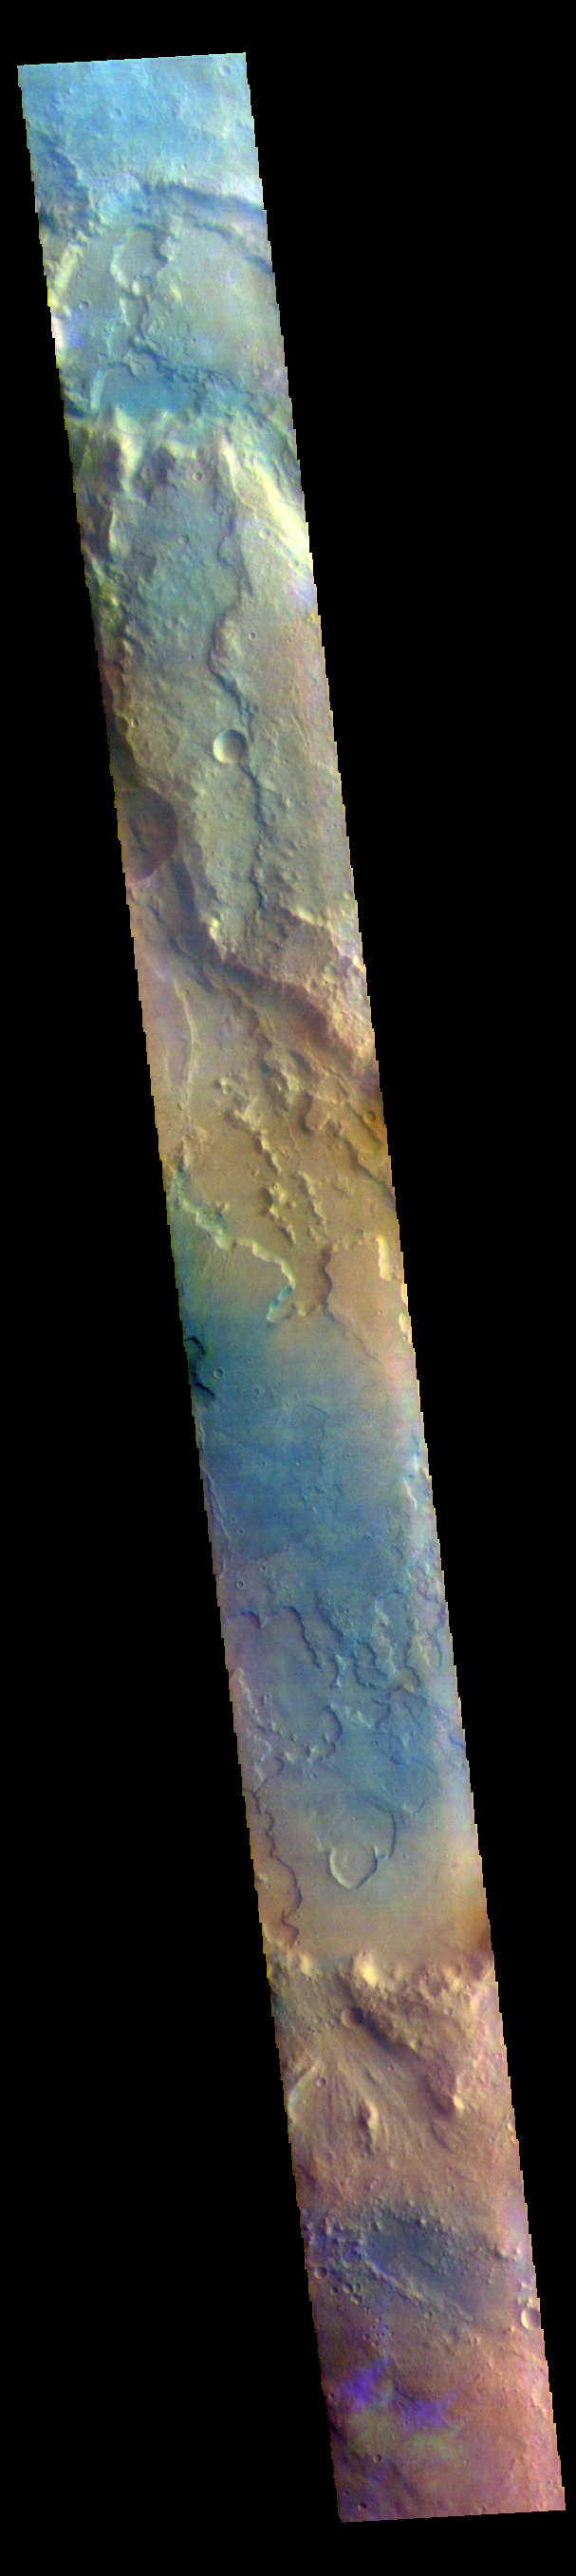

Clouds – False Color

The THEMIS VIS camera contains 5 filters. The data from different filters can be combined in multiple ways to create a false color image. These false color images may reveal subtle variations of the surface not easily identified in a single band image. Today’s false color image shows part of Margaritifer Terra just east of Ares Vallis. If you look closely at the bottom of the image, you will see spots of purple and yellow, with similar ‘shapes’. These features are not image artifacts. These are clouds. When this image was collected there were high altitude ice clouds being blown across the sky, moving fast enough to reach a different location between the time each filter was collected. Color VIS images are typically the only image type where ice clouds can be identified.

The THEMIS VIS camera is capable of capturing color images of the Martian surface using five different color filters. In this mode of operation, the spatial resolution and coverage of the image must be reduced to accommodate the additional data volume produced from using multiple filters. To make a color image, three of the five filter images (each in grayscale) are selected. Each is contrast enhanced and then converted to a red, green, or blue intensity image. These three images are then combined to produce a full color, single image. Because the THEMIS color filters don’t span the full range of colors seen by the human eye, a color THEMIS image does not represent true color. Also, because each single-filter image is contrast enhanced before inclusion in the three-color image, the apparent color variation of the scene is exaggerated. Nevertheless, the color variation that does appear is representative of some change in color, however subtle, in the actual scene. Note that the long edges of THEMIS color images typically contain color artifacts that do not represent surface variation.

Credit: NASA/JPL-Caltech/ASU